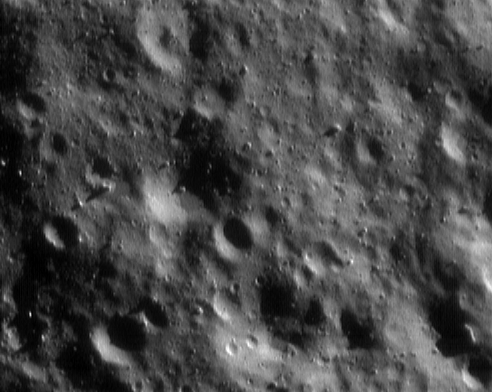

The Home Stretch Begins

NEAR Shoemaker obtained this image on December 15, 2000, from an altitude of 34 kilometers (21 miles), during the first days of its final low mapping orbit. The science strategy in this orbit focuses on very high-resolution imaging and measuring the elemental composition of the asteroid’s surface using the X-ray and gamma-ray spectrometers. This picture, for example, covers a region only about 1.1 kilometers (0.7 miles) across, and each pixel projects onto the surface as a spot only about 2 meters (6 feet) across.

Built and managed by The Johns Hopkins University Applied Physics Laboratory, Laurel, Maryland, NEAR was the first spacecraft launched in NASA’s Discovery Program of low-cost, small-scale planetary missions. See the NEAR web page at http://near.jhuapl.edu/ for more details.

Credit: NASA/JPL/JHUAPL